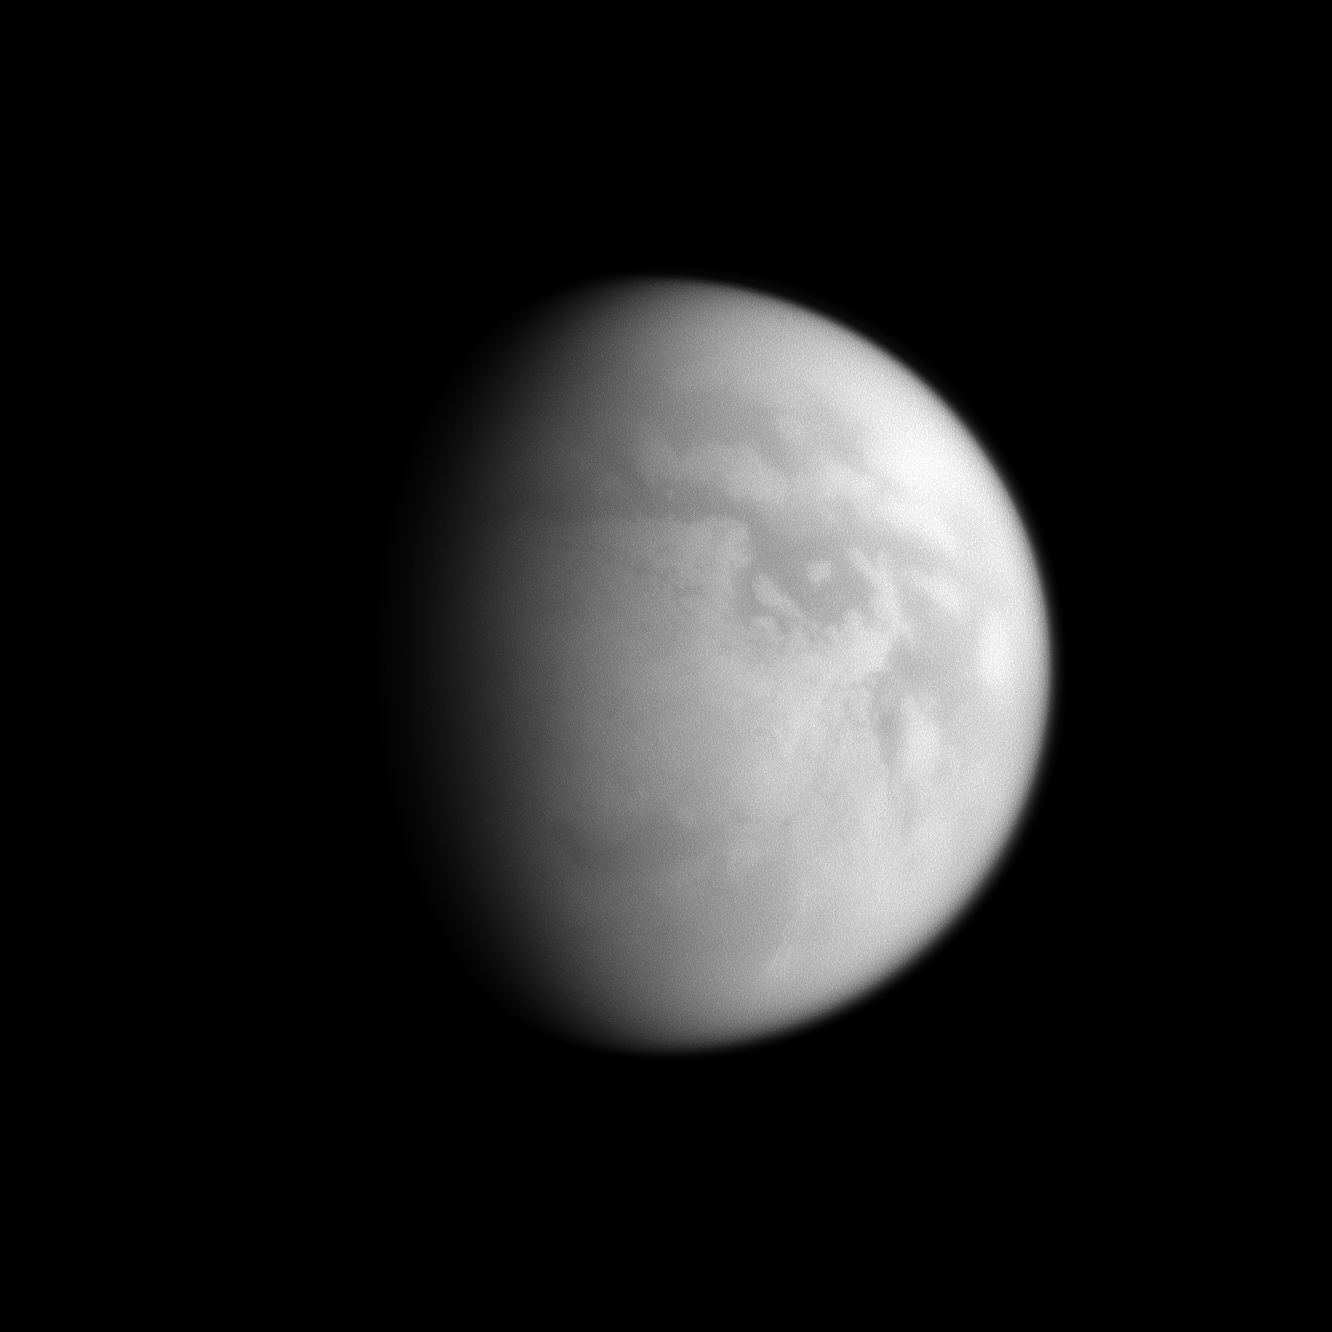

Titan’s Murky South Pole

This Cassini spacecraft image affords a view of Titan’s south polar region, an area home to one of Titan’s hydrocarbon “lake districts.”

Titan’s south pole is illuminated to the right of the terminator near the bottom of the visible disk. The dark area near the bottom, in Titan’s mid-southern latitudes, is Mezzoramia. The wider, darker region near the equator is named Senkyo. A “lake district” (see PIA11147) containing what scientists believe are lakes of hydrocarbons has been found surrounding Titan’s south pole.

Lit terrain seen here is on the Saturn-facing side of Titan (5,150 kilometers, or 3,200 miles across). North on Titan is up and rotated 27 degrees to the right. The image was taken with the Cassini spacecraft narrow-angle camera on Feb. 15, 2009 using a spectral filter sensitive to wavelengths of near-infrared light centered at 938 nanometers. The view was acquired at a distance of approximately 1.2 million kilometers (746,000 miles) from Titan and at a Sun-Titan-spacecraft, or phase, angle of 55 degrees. Image scale is 7 kilometers (4 miles) per pixel.

The Cassini-Huygens mission is a cooperative project of NASA, the European Space Agency and the Italian Space Agency. The Jet Propulsion Laboratory, a division of the California Institute of Technology in Pasadena, manages the mission for NASA’s Science Mission Directorate, Washington, D.C. The Cassini orbiter and its two onboard cameras were designed, developed and assembled at JPL. The imaging operations center is based at the Space Science Institute in Boulder, Colo.

Credit: NASA/JPL/Space Science Institute